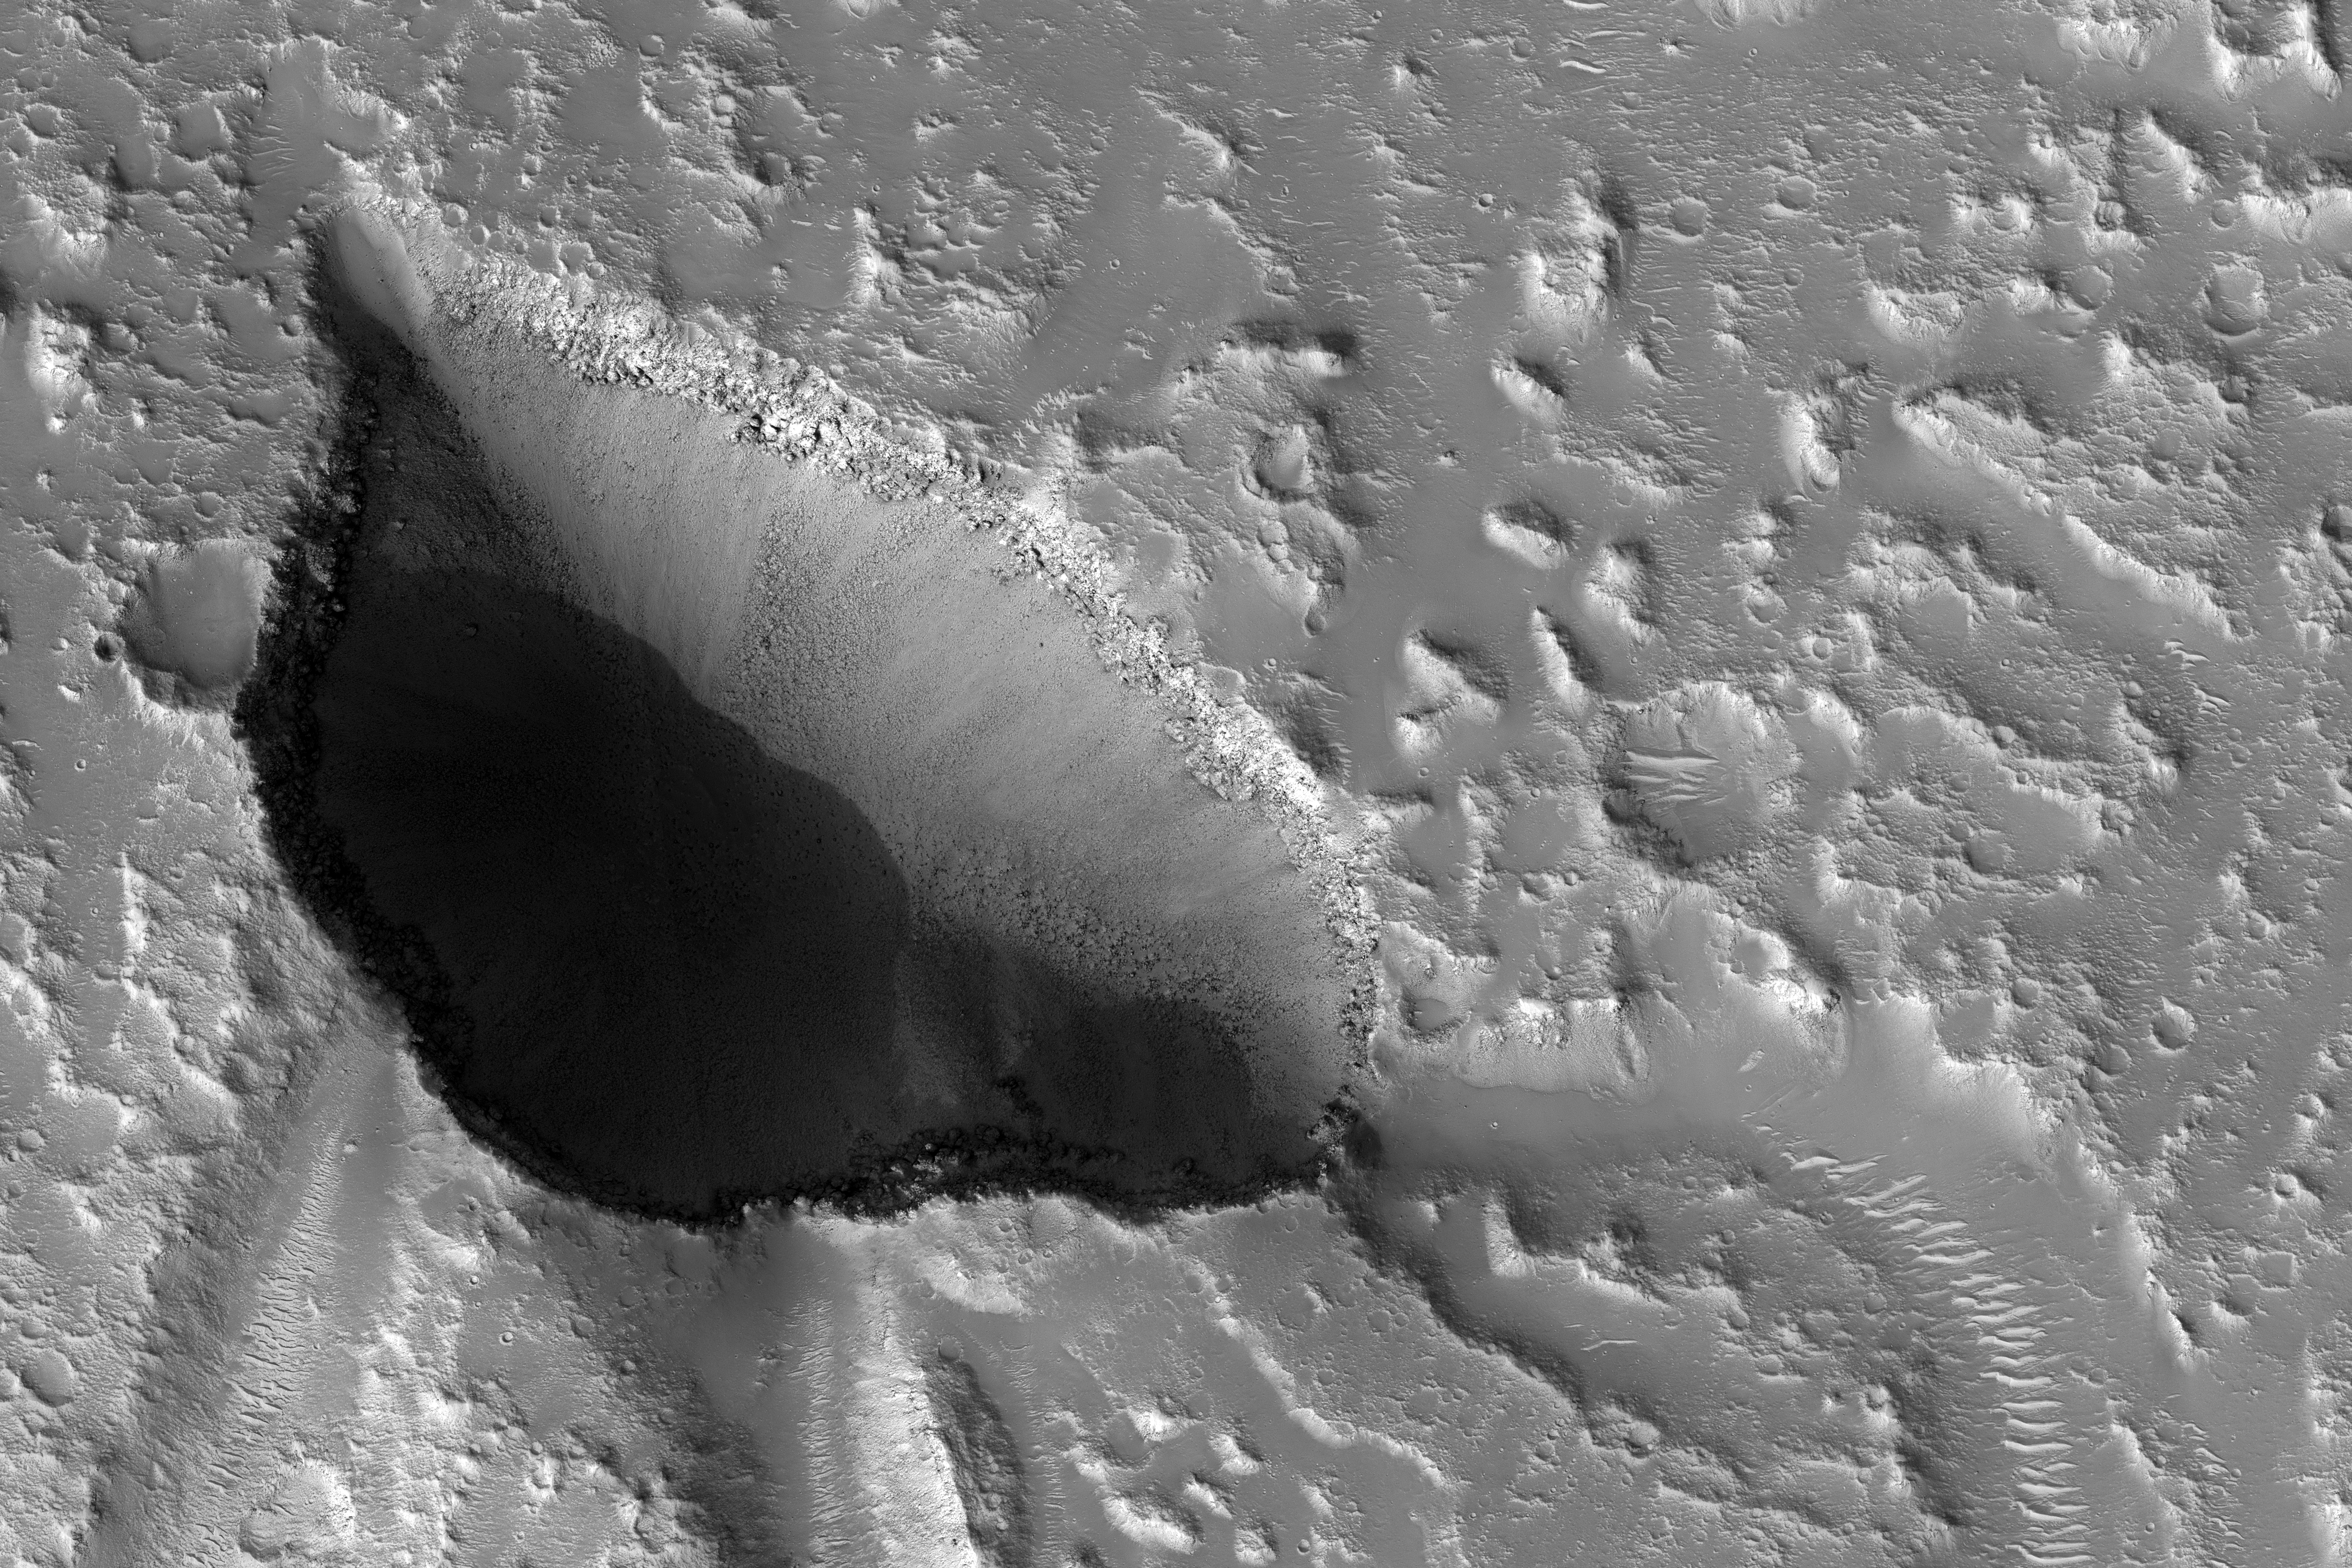

Pits and Channels of Hebrus Valles

The drainages in this image are part of Hebrus Valles, an outflow channel system likely formed by catastrophic floods.

Hebrus Valles is located in the plains of the Northern lowlands, just west of the Elysium volcanic region. Individual channels range from several hundred meters to several kilometers wide and form multi-threaded (anastamosing) patterns. Separating the channels are streamlined forms, whose tails point downstream and indicate that channel flow is to the north. The channels seemingly terminate in an elongated pit that is approximately 1875 meters long and 1125 meters wide. Using the shadow that the wall has cast on the floor of the pit, we can estimate that the pit is nearly 500 meters deep.

The pit, which formed after the channels, exposes a bouldery layer below the dusty surface mantle and is underlain by sediments. Boulders several meters in diameter litter the slopes down into the pit. Pits such as these are of interest as possible candidate landing sites for human exploration because they might retain subsurface water ice (Schulze-Makuch et al. 2016, 6th Mars Polar Conf.) that could be utilized by future long-term human settlements.

The University of Arizona, Tucson, operates HiRISE, which was built by Ball Aerospace & Technologies Corp., Boulder, Colo. NASA’s Jet Propulsion Laboratory, a division of Caltech in Pasadena, California, manages the Mars Reconnaissance Orbiter Project for NASA’s Science Mission Directorate, Washington.

Credit: NASA/JPL-Caltech/Univ. of Arizona